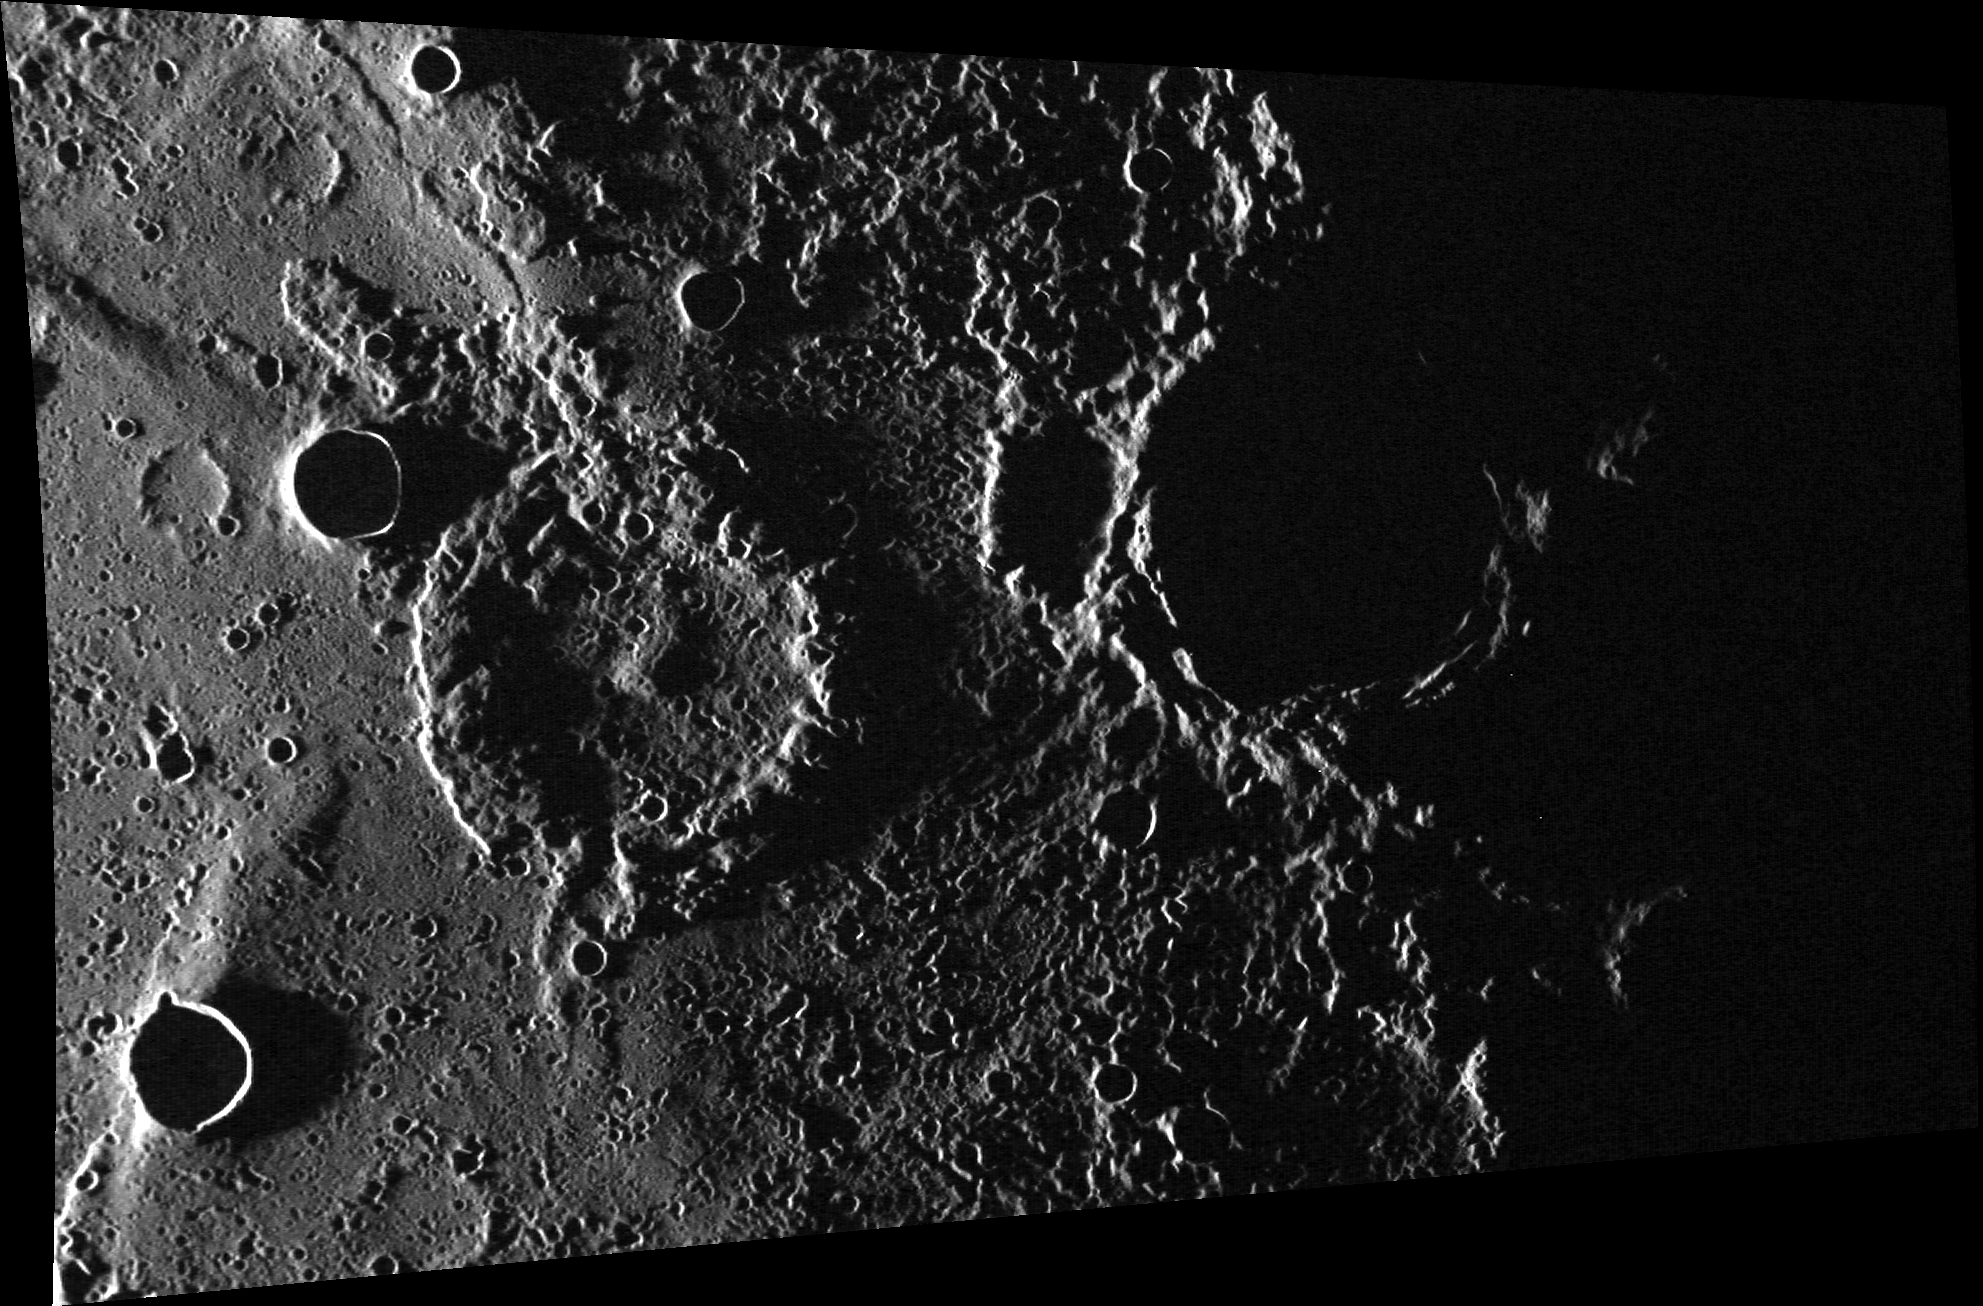

Ghost Town

This image features a ghost crater ~55 km (34 mi.) in diameter near its center. The crater was likely flooded by the lava that formed the Suisei Planitia. The crater rim and central peaks can still be seen, despite their burial, and the area was showered by secondary craters from a subsequent impact event.

This image was acquired as part of MDIS’s high-incidence-angle base map. The high-incidence-angle base map complements the surface morphology base map of MESSENGER’s primary mission that was acquired under generally more moderate incidence angles. High incidence angles, achieved when the Sun is near the horizon, result in long shadows that accentuate the small-scale topography of geologic features. The high-incidence-angle base map was acquired with an average resolution of 200 meters/pixel.

Date acquired: December 09, 2013
Image Mission Elapsed Time (MET): 28935167
Image ID: 5350993
Instrument: Wide Angle Camera (WAC) of the Mercury Dual Imaging System (MDIS)
WAC filter: 7 (748 nanometers)
Center Latitude: 63.17°
Center Longitude: 219.7° E
Resolution: 157 meters/pixel
Scale: The ghost crater near the center of the image is approximately 55 km (34 mi.) in diameter.
Incidence Angle: 89.6°
Emission Angle: 52.4°
Phase Angle: 142.0°

The MESSENGER spacecraft is the first ever to orbit the planet Mercury, and the spacecraft’s seven scientific instruments and radio science investigation are unraveling the history and evolution of the Solar System’s innermost planet. MESSENGER acquired over 150,000 images and extensive other data sets. MESSENGER is capable of continuing orbital operations until early 2015.

For information regarding the use of images, see the MESSENGER image use policy.

Credit: NASA/Johns Hopkins University Applied Physics Laboratory/Carnegie Institution of Washington